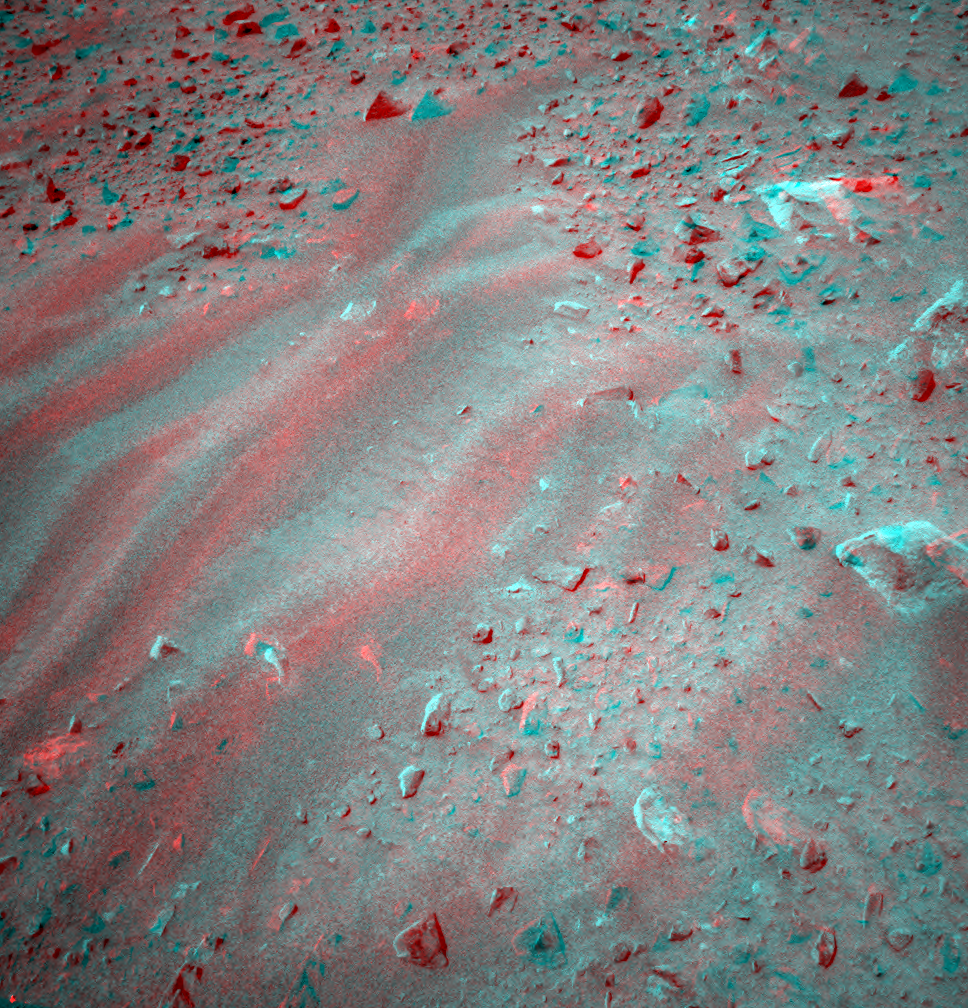

Ripples in The Soil

This is a three-dimensional stereo anaglyph of an image taken by the front navigation camera onboard the Mars Exploration Rover Spirit, showing an interesting patch of rippled soil. Spirit took this image on sol 37 (Feb. 9, 2004) after completing the longest drive ever made by a rover on another planet – 21.2 meters (69.6 feet). On sol 38 scientists plan to investigate this interesting location with the microscopic imager and Moessbauer spectrometer on Spirit’s instrument deployment device.

Credit: NASA/JPL